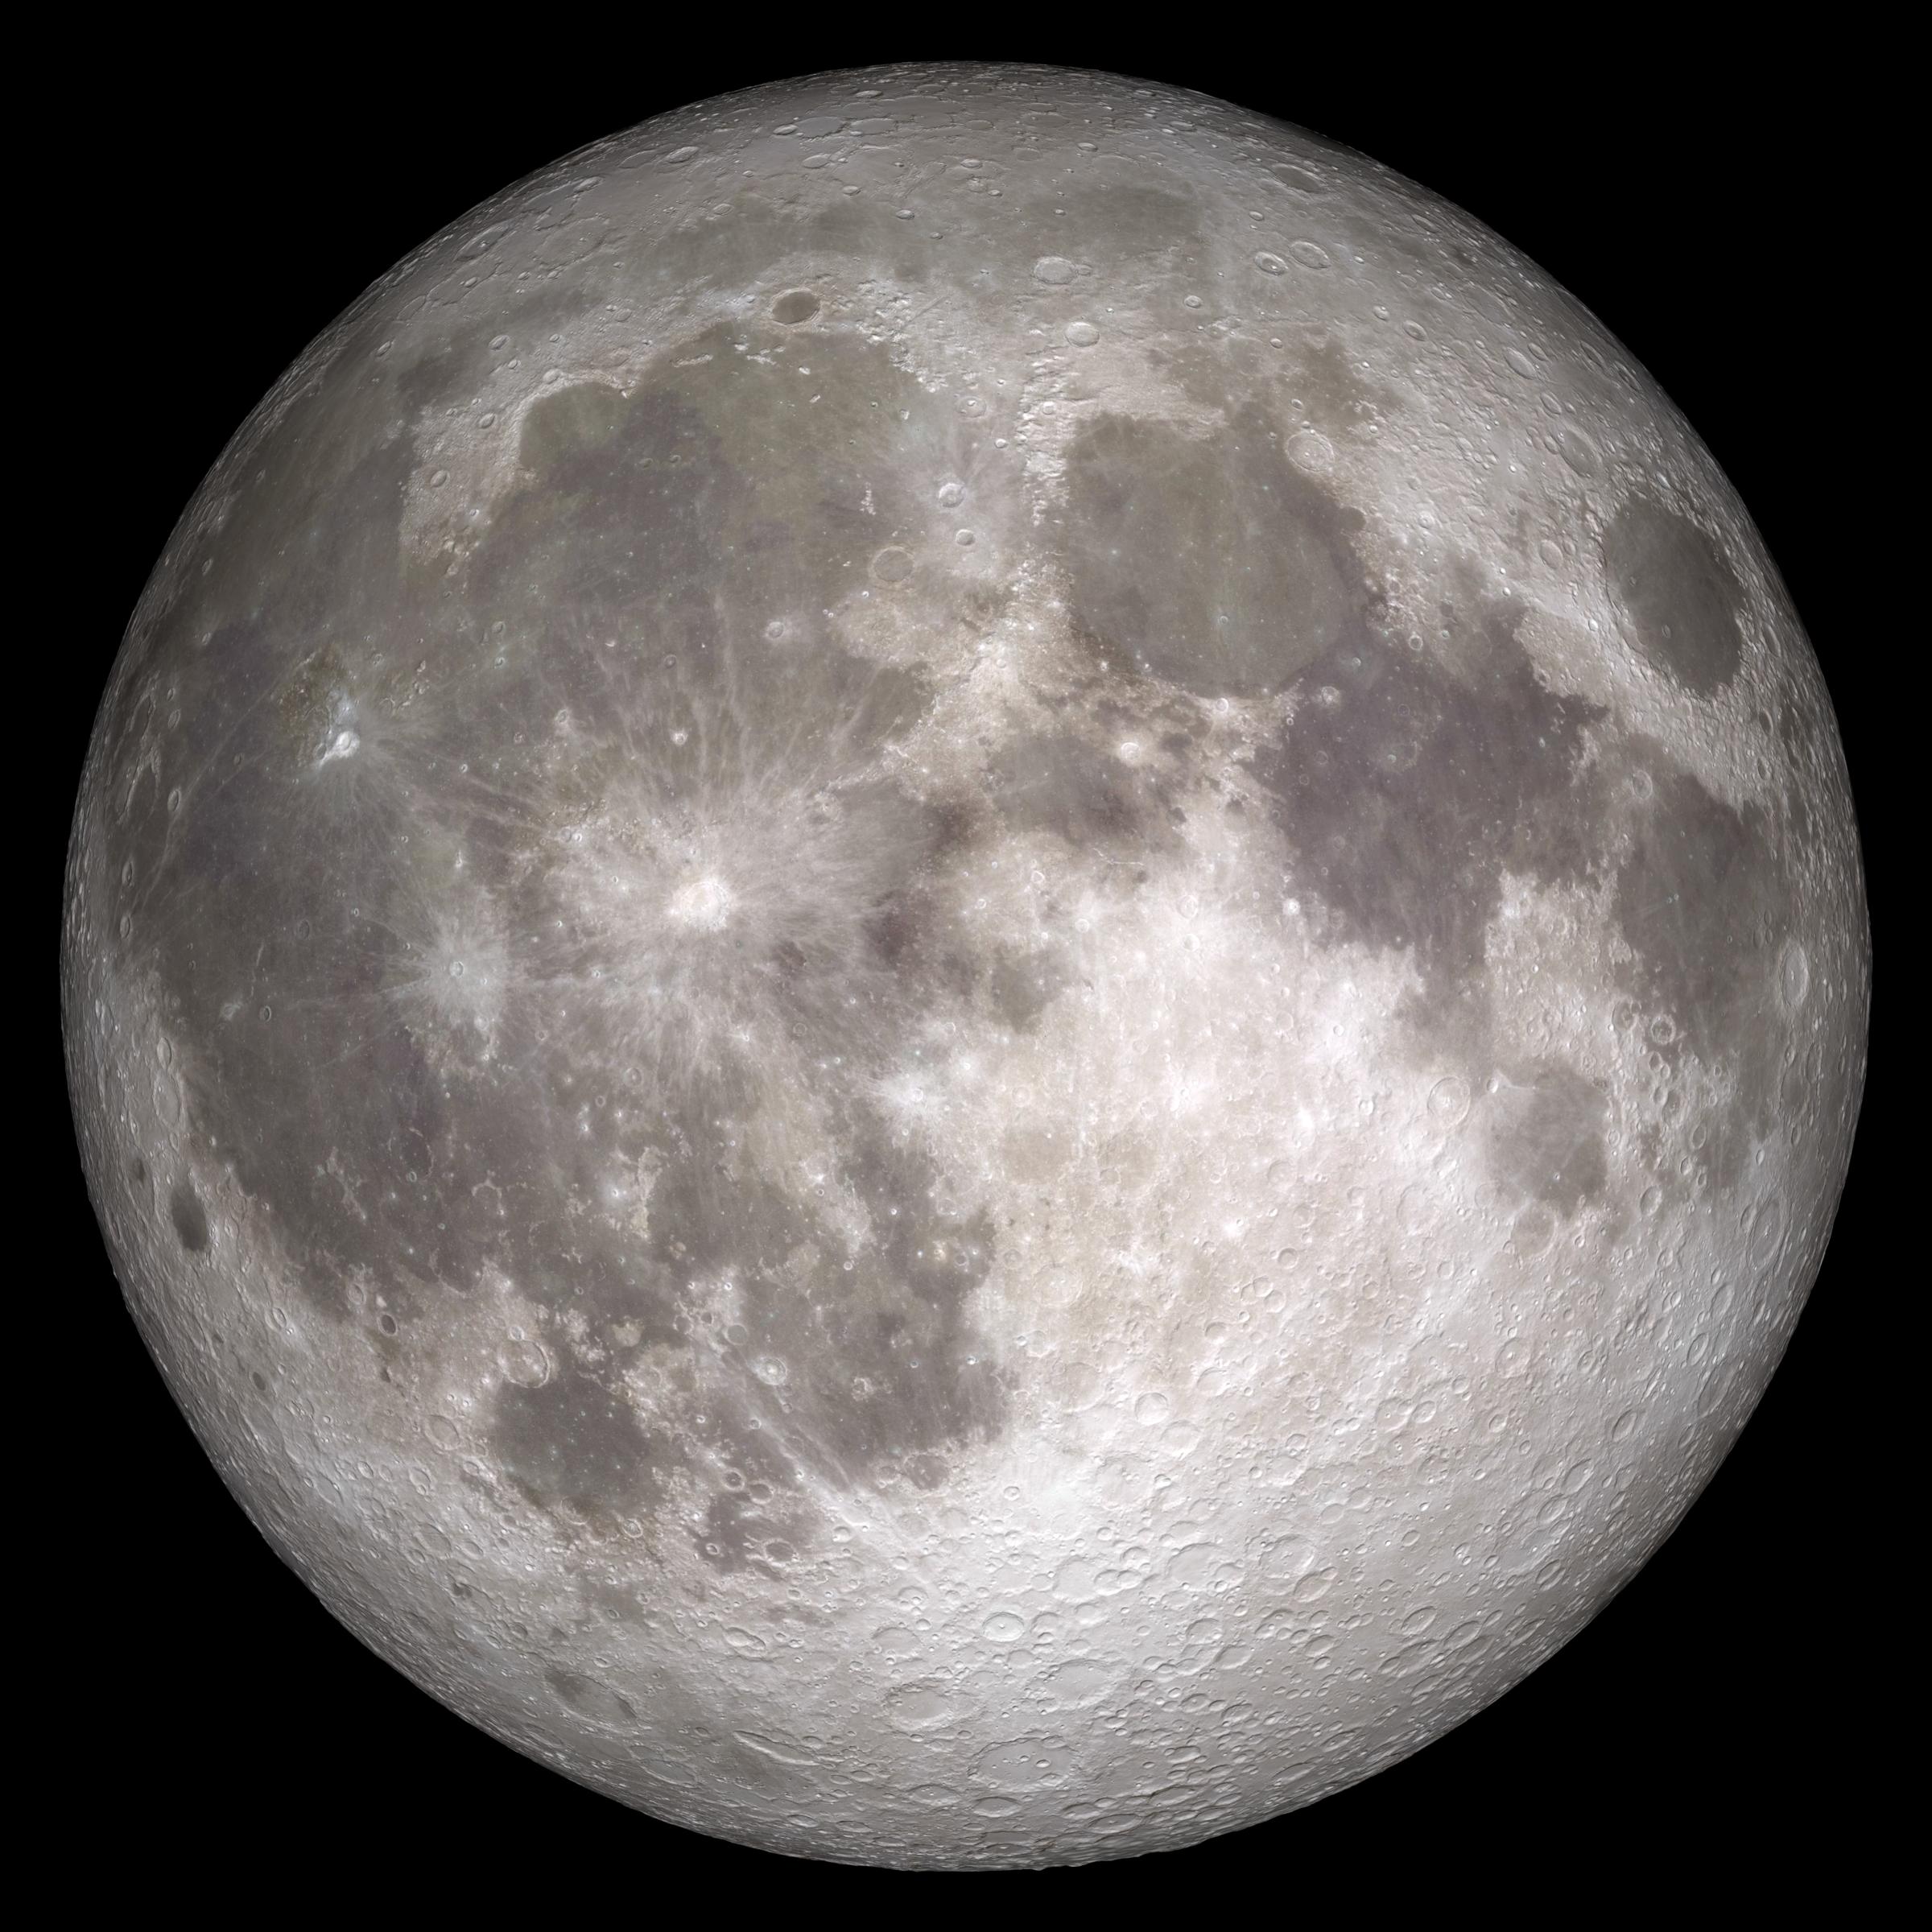

Full Moon

Full Moon. Rises at sunset, high in the sky around midnight. Visible all night. This marks the first time that accurate shadows at this level of detail are possible in such a computer simulation. The shadows are based on the global elevation map being developed from measurements by the Lunar Orbiter Laser Altimeter (LOLA) aboard the Lunar Reconnaissance Orbiter (LRO). LOLA has already taken more than 10 times as many elevation measurements as all previous missions combined. The Moon always keeps the same face to us, but not exactly the same face. Because of the tilt and shape of its orbit, we see the Moon from slightly different angles over the course of a month. When a month is compressed into 12 seconds, as it is in this animation, our changing view of the Moon makes it look like it's wobbling. This wobble is called libration. The word comes from the Latin for "balance scale" (as does the name of the zodiac constellation Libra) and refers to the way such a scale tips up and down on alternating sides. The sub-Earth point gives the amount of libration in longitude and latitude. The sub-Earth point is also the apparent center of the Moon's disk and the location on the Moon where the Earth is directly overhead. The Moon is subject to other motions as well. It appears to roll back and forth around the sub-Earth point. The roll angle is given by the position angle of the axis, which is the angle of the Moon's north pole relative to celestial north. The Moon also approaches and recedes from us, appearing to grow and shrink. The two extremes, called perigee (near) and apogee (far), differ by more than 10%. The most noticed monthly variation in the Moon's appearance is the cycle of phases, caused by the changing angle of the Sun as the Moon orbits the Earth. The cycle begins with the waxing (growing) crescent Moon visible in the west just after sunset. By first quarter, the Moon is high in the sky at sunset and sets around midnight. The full Moon rises at sunset and is high in the sky at midnight. The third quarter Moon is often surprisingly conspicuous in the daylit western sky long after sunrise. Celestial north is up in these images, corresponding to the view from the northern hemisphere. The descriptions of the print resolution stills also assume a northern hemisphere orientation. To adjust for southern hemisphere views, rotate the images 180 degrees, and substitute "north" for "south" in the descriptions.

Credit: NASA/Goddard Space Flight Center Scientific Visualization Studio